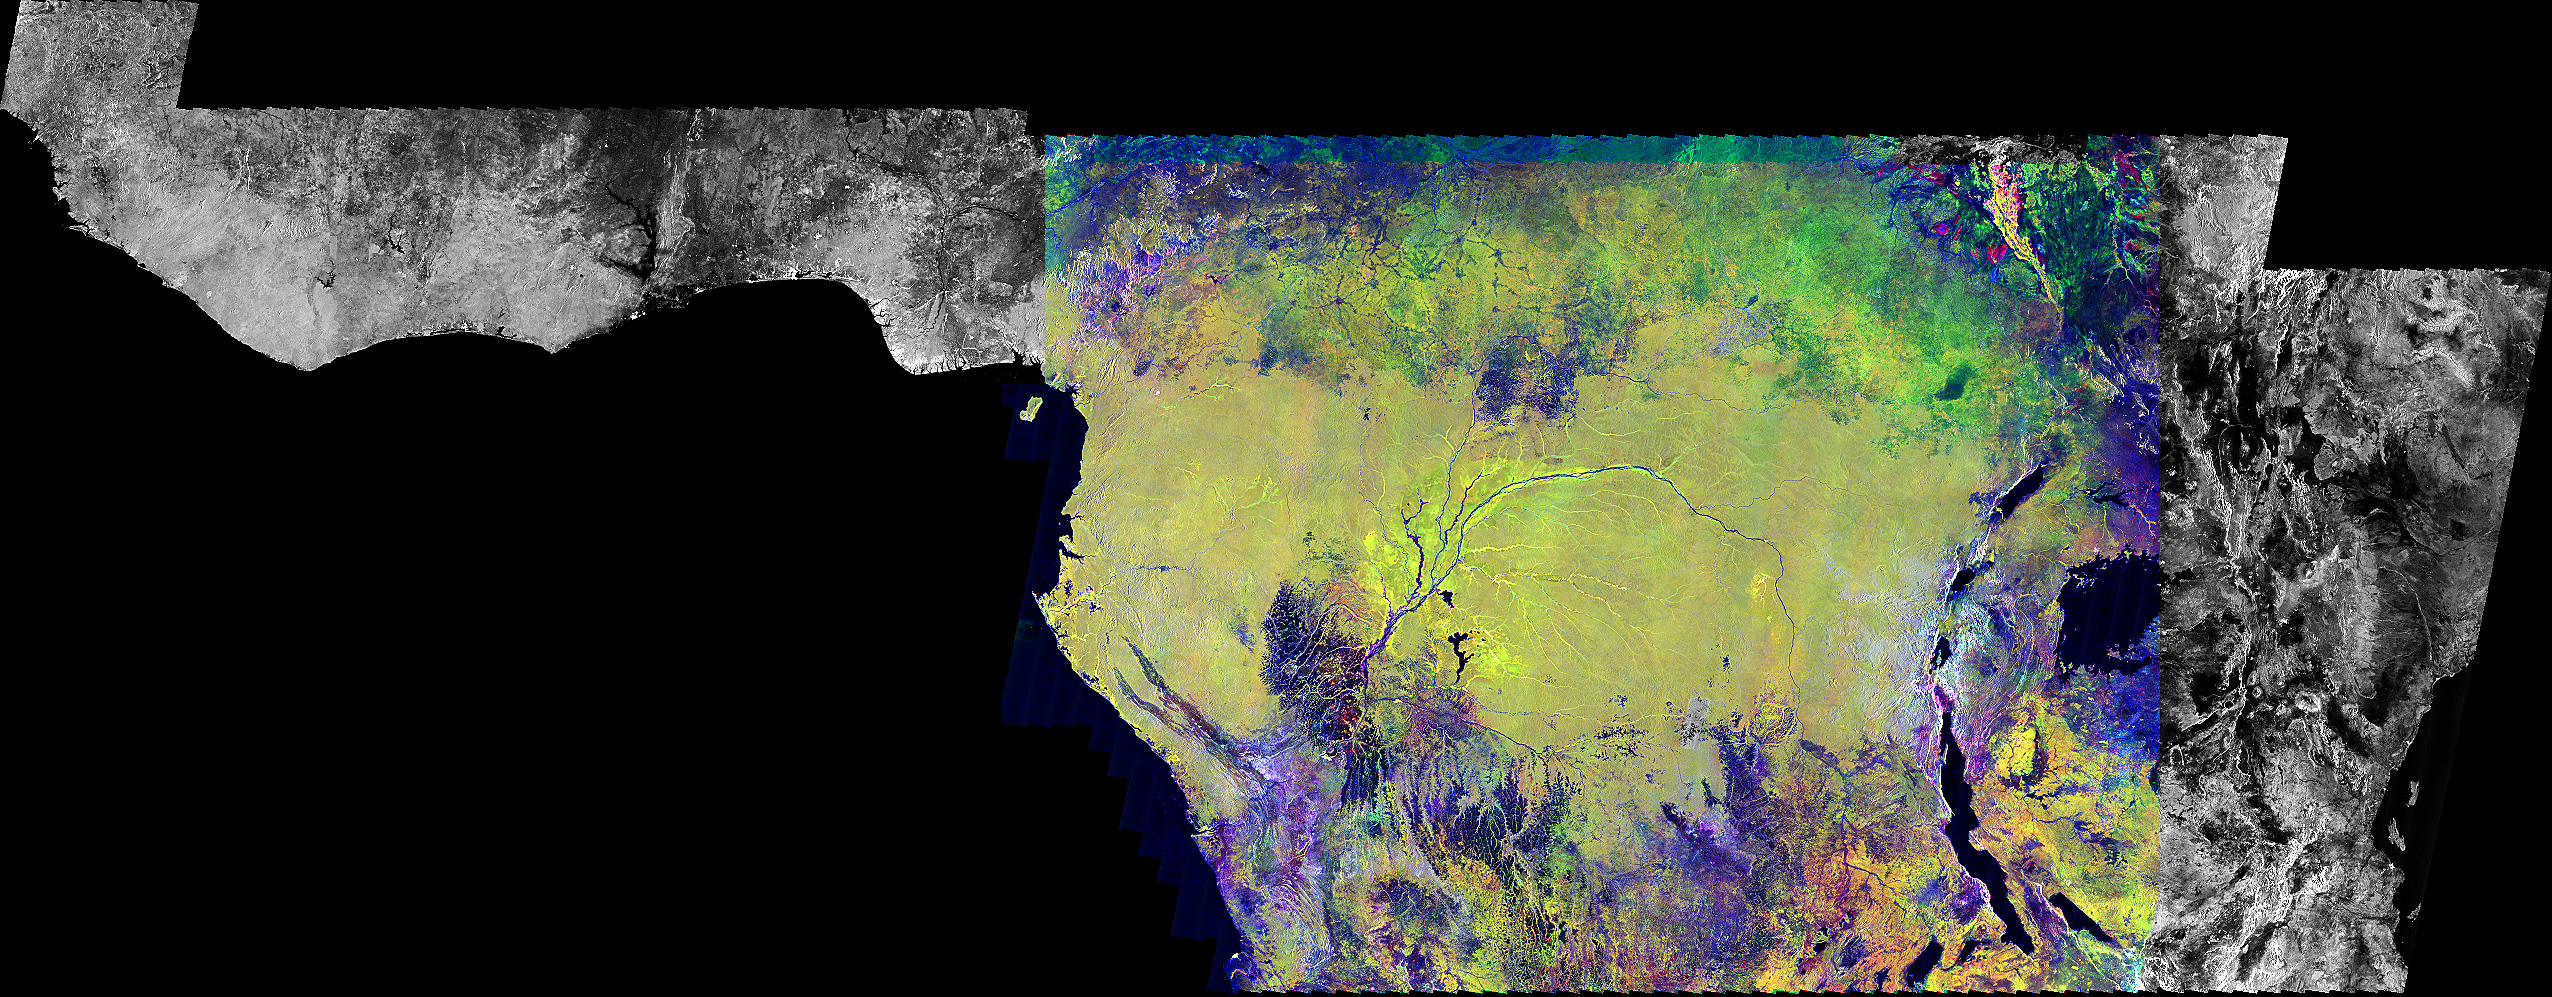

Radar Mosaic of Africa

This is an image of equatorial Africa, centered on the equator at longitude 15degrees east. This image is a mosaic of almost 4,000 separate images obtained in 1996 by the L-band imaging radar onboard the Japanese Earth Resources Satellite. Using radar to penetrate the persistent clouds prevalent in tropical forests, the Japanese Earth Resources Satellite was able for the first time to image at high resolution this continental scale region during single flooding seasons. The area shown covers about 7.4 million square kilometers (2.8 million square miles) of land surface, spans more than 5,000 kilometers (3,100 miles) east and west and some 2,000 kilometers (1,240 miles) north and south. North is up in this image. At the full resolution of the mosaic (100 meters or 330 feet), this image is more than 500 megabytes in size, and was processed from imagery totaling more than 60 gigabytes.

Central Africa was imaged twice in 1996, once between January and March, which is the major low-flood season in the Congo Basin, and once between October and November, which is the major high-flood season in the Congo Basin. The red color corresponds to the data from the low-flood season, the green to the high-flood season, and the blue to the “texture” of the low-flood data. The forests appear green as a result, the flooded and palm forests, as well as urban areas, appear yellow, the ocean and lakes appear black, and savanna areas appear blue, black or green, depending on the savanna type, surface topography and other factors. The areas of the image that are black and white were mapped only between January and March 1996. In these areas, the black areas are savanna or open water, the gray are forests, and the white areas are flooded forests or urban areas. The Congo River dominates the middle of the image, where the nearby forests that are periodically flooded by the Congo and its tributaries stand out as yellow. The Nile River flows north from Lake Victoria in the middle right of the color portion of the mosaic.

This image is one of the products resulting from the Global Rain Forest Mapping project, a joint project between the National Space Development Agency of Japan, the Space Applications Institute of the Joint Research Centre of the European Commission, NASA’s Jet Propulsion Laboratory and an international team of scientists. The goal of the Global Rain Forest Mapping mission is to map with the Japanese Earth Resources Satellite the world’s tropical rain forests. The Japanese satellite was launched in 1992 by the National Space Development Agency of Japan and the Japanese Ministry of International Trade and Industry, with support from the Remote Sensing Technology Center of Japan.

Credit: NASA/JPL-Caltech/JERS-1